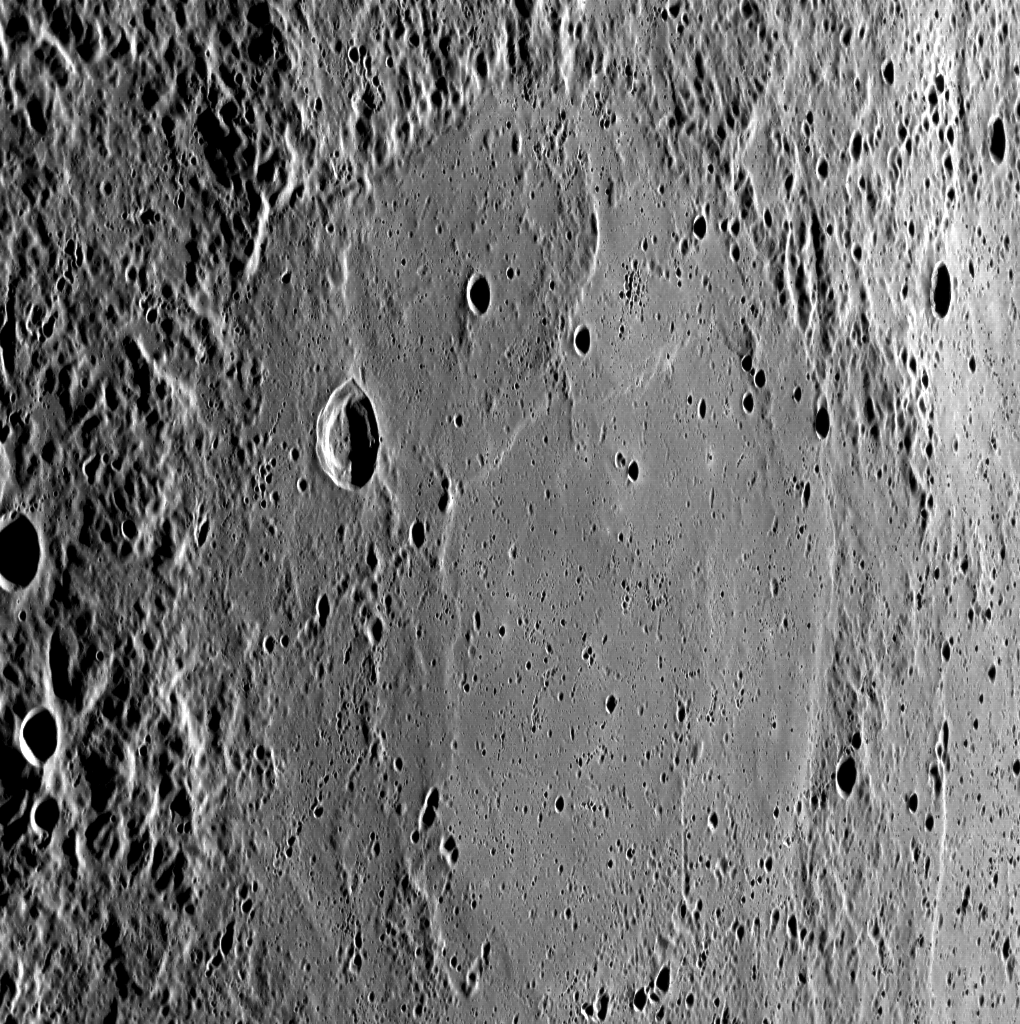

Basins Everywhere

An unnamed basin, largely filled with smooth plains, occupies most of this WAC image. The oblique look at this basin highlights the more rugged and cratered terrain exterior to the basin.

This image was acquired as part of MDIS’s high-resolution surface morphology base map. The surface morphology base map will cover more than 90% of Mercury’s surface with an average resolution of 250 meters/pixel (0.16 miles/pixel or 820 feet/pixel). Images acquired for the surface morphology base map typically have off-vertical Sun angles (i.e., high incidence angles) and visible shadows so as to reveal clearly the topographic form of geologic features.

On March 17, 2011 (March 18, 2011, UTC), MESSENGER became the first spacecraft ever to orbit the planet Mercury. The mission is currently in its commissioning phase, during which spacecraft and instrument performance are verified through a series of specially designed checkout activities. In the course of the one-year primary mission, the spacecraft’s seven scientific instruments and radio science investigation will unravel the history and evolution of the Solar System’s innermost planet. Visit the Why Mercury? section of this website to learn more about the science questions that the MESSENGER mission has set out to answer.

Date acquired: May 14, 2011
Image Mission Elapsed Time (MET): 213850584
Image ID: 251424
Instrument: Wide Angle Camera (WAC) of the Mercury Dual Imaging System (MDIS)
WAC filter: 7 (748 nanometers)
Center Latitude: 66.10°
Center Longitude: 167.2° E
Resolution: 207 meters/pixel
Scale: The basin in this image is approximately 250 km (155 miles) across
Incidence Angle: 76.2°
Emission Angle: 57.8°
Phase Angle: 134.1°

These images are from MESSENGER, a NASA Discovery mission to conduct the first orbital study of the innermost planet, Mercury. For information regarding the use of images, see the MESSENGER image use policy.

Credit: NASA/Johns Hopkins University Applied Physics Laboratory/Carnegie Institution of Washington